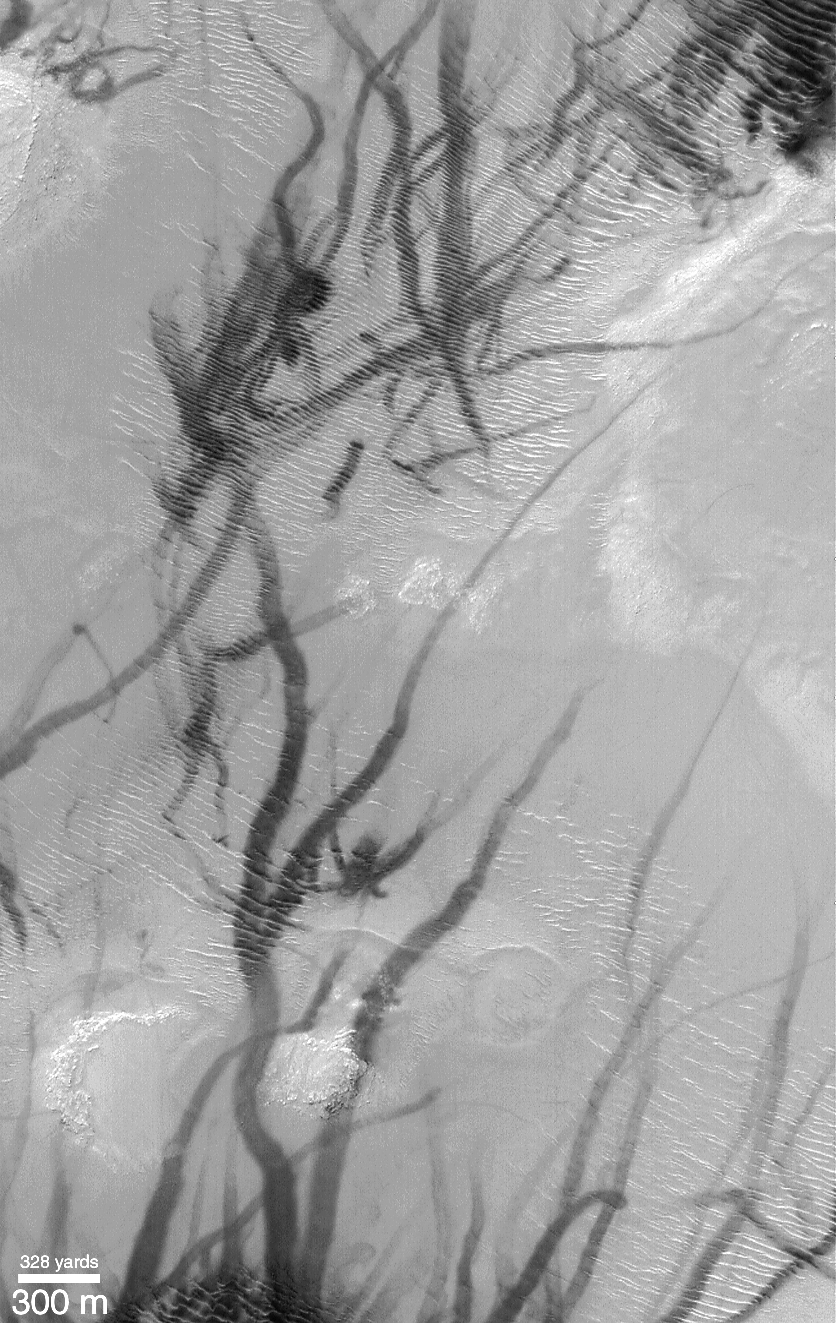

Dust Devils Seen Streaking Across Mars: PART 1–What Are These?

Dark streaks, everywhere! Many Mars Global Surveyor (MGS) Mars Orbiter Camera (MOC) images of the middle latitudes of the northern and southern hemispheres of Mars show wild patterns of criss-crossing dark streaks. Many of these streaks are straight and narrow, others exhibit curly arcs, twists, and loops. They often cross over hills, run straight across dunes and ripples, and go through fields of house-sized boulders. The two examples shown above were acquired in the last three months. Both pictures are illuminated by sunlight from the upper left. The first picture (left), showing dark streaks on the rippled flats of Argyre Planitia, covers an area 3 km by 5 km (1.9 by 3.1 miles) at a latitude of 51°S. The second picture (right) shows an area approximately 3 km by 5 km in Promethei Terra at a latitude of 58°S.

For many months the MOC science team was seeing streaks such as these, but were uncertain how they formed. One speculation was that they might result from the passage of dust devils. Each dust devil would leave a dark streak by removing bright dust from the terrain in its path, revealing a darker surface underneath. An image described by the MOC team in July 1998 showed examples of streaks that were, at the time, speculated to be caused by dust devils.

Credit: NASA/JPL/MSSS